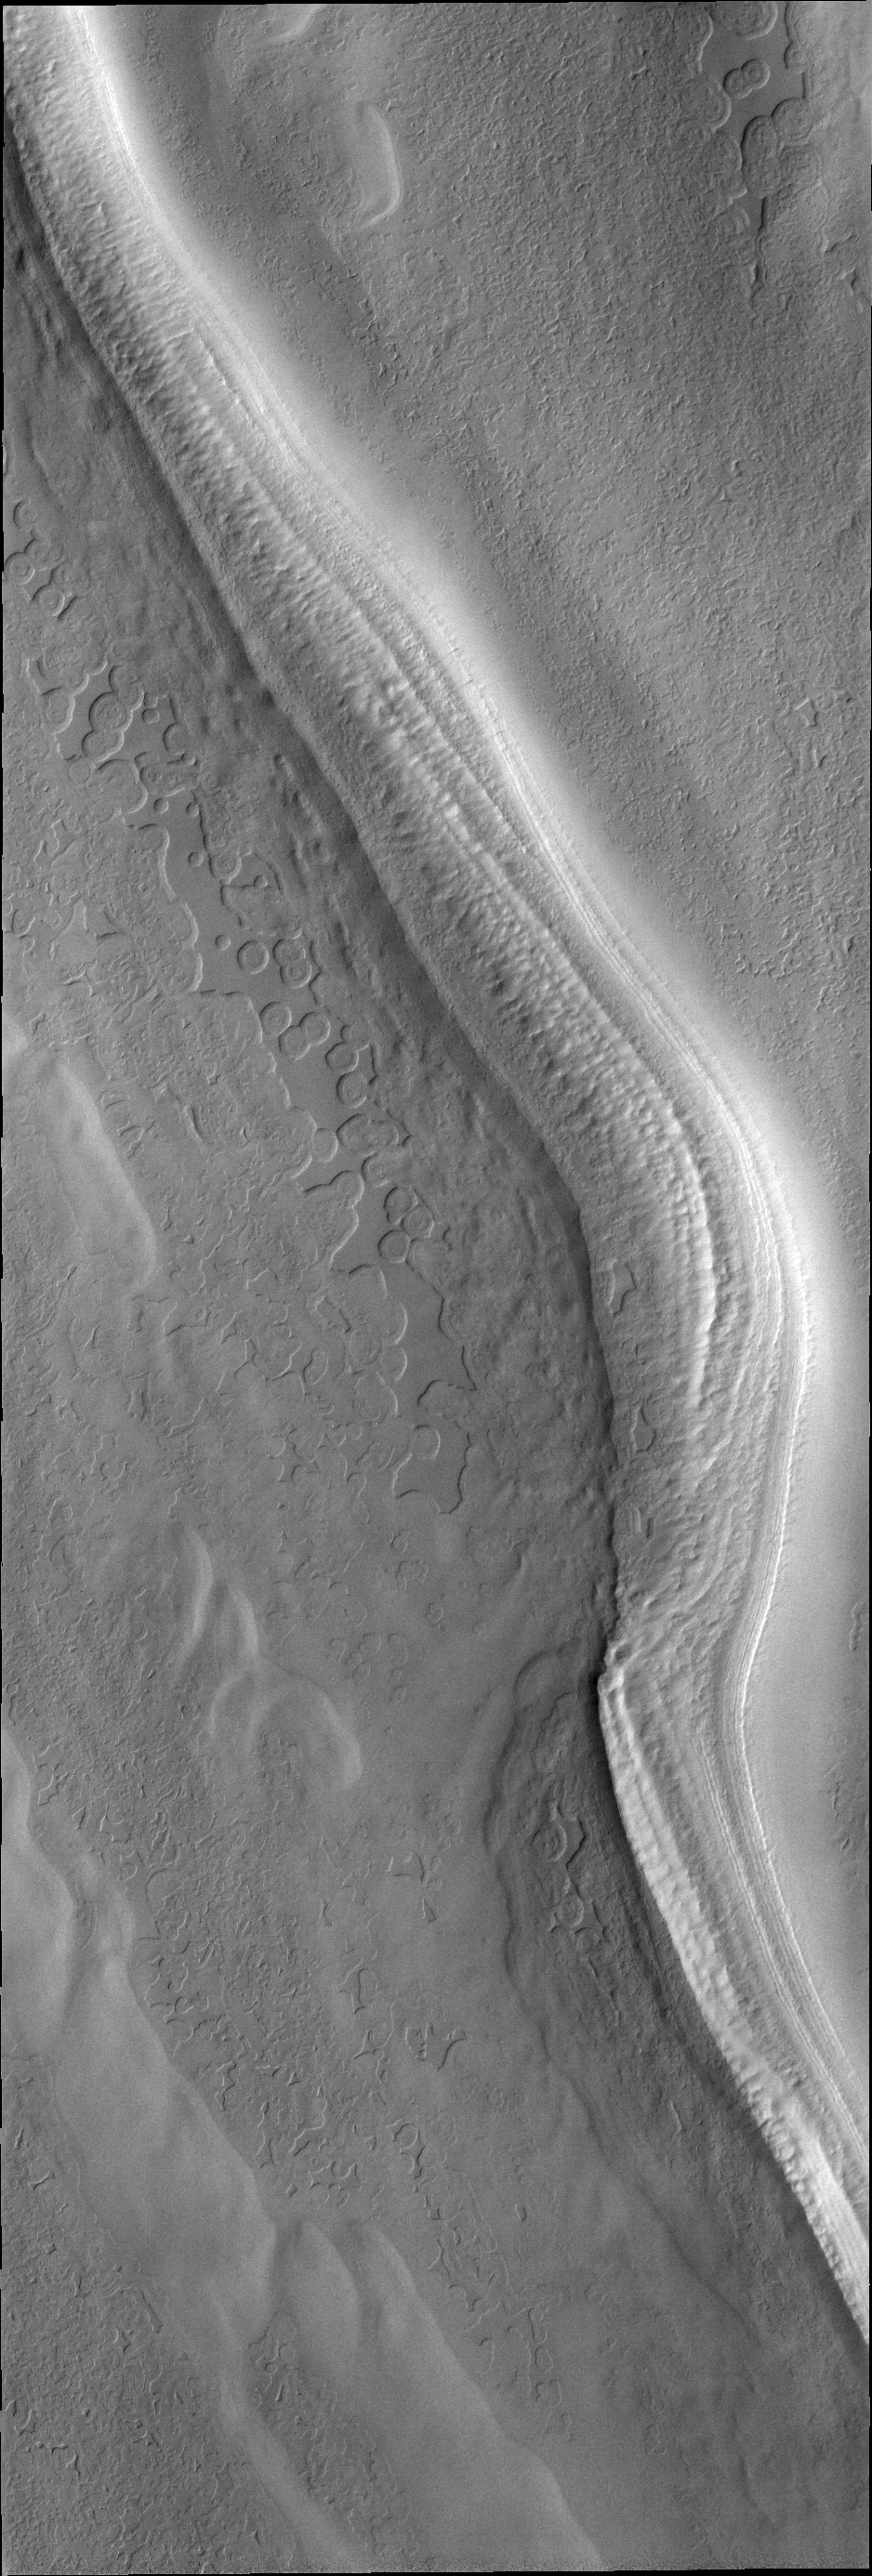

South Polar Surface

Having seen “thumbprint” terrain a few days ago, here is a THEMIS VIS image of “swiss cheese” terrain. Sometimes simple terms like these can accurately describe the appearance of a surface, but it does not relate at all to how that surface texture may have formed.

Credit: NASA/JPL/ASU